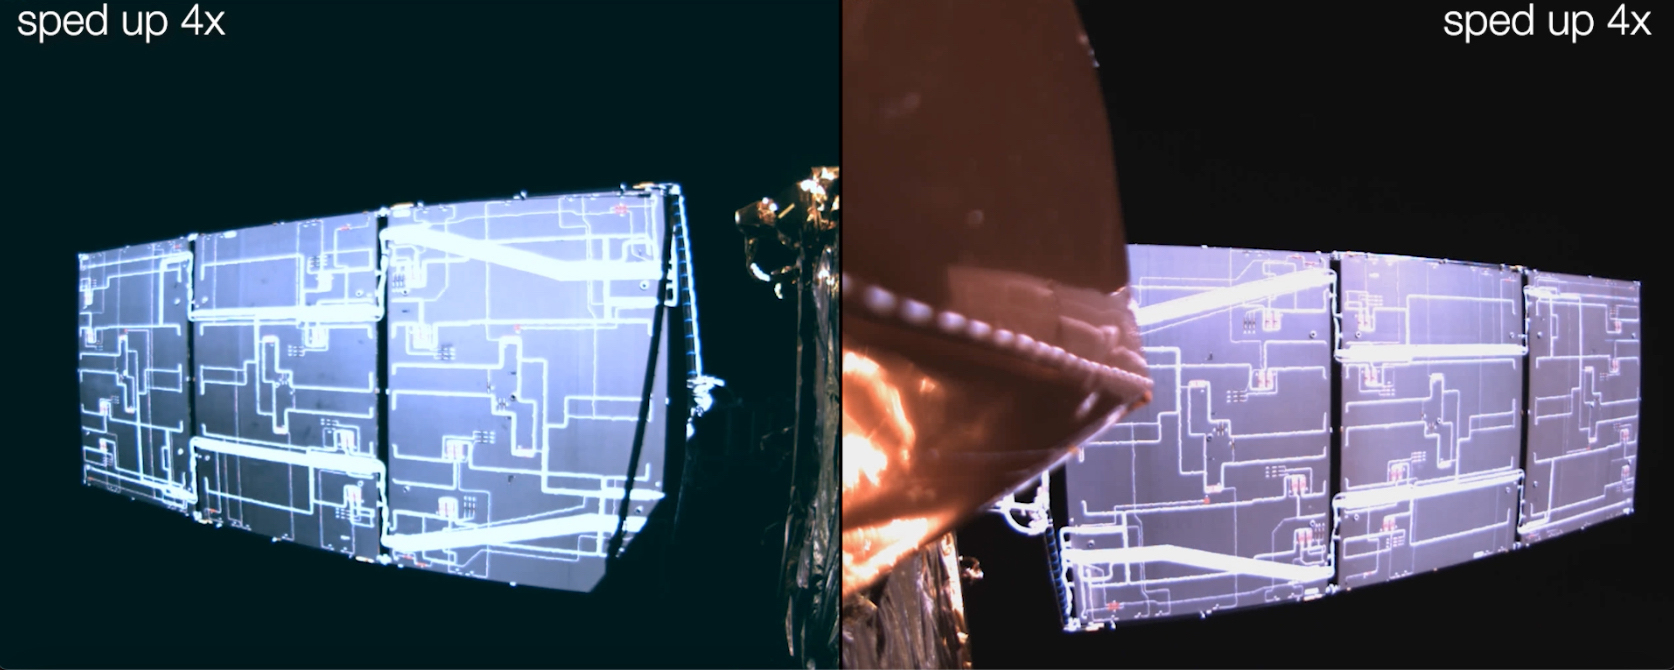

Deployment of SWOT’s Solar Arrays

This video is a series of images showing the deployment of the solar arrays that power the international Surface Water and Ocean Topography satellite (SWOT). The mission captured the roughly 10-minute process with two of the four commercial cameras aboard the satellite (the same type used to capture NASA’s Perseverance rover landing on Mars). The satellite launched Dec. 16, 2022, at 3:46 a.m. PST from Vandenberg Space Force Base in California, and the arrays started their deployment at 5:01 a.m. PST.

SWOT’s two solar arrays measure 48.8 feet (14.9 meters) from end to end, with a total surface area of 335 square feet (31 square meters). Extending from opposite sides of the spacecraft bus, the arrays remain pointed at the Sun via small motors. They provide 8 kilowatts of power to the satellite, which has a 1.5-kilowatt total power demand.

SWOT will survey the height of water in Earth’s lakes, rivers, reservoirs, and the ocean. The satellite will cover the planet’s surface at least once every 21 days and has a prime mission of three years. It was jointly developed by NASA and France’s Centre National d’Études Spatiales (CNES), with contributions from the Canadian Space Agency (CSA) and the UK Space Agency.

NASA’s Jet Propulsion Laboratory, which is managed for the agency by Caltech in Pasadena, California, leads the U.S. component of the project. For the flight system payload, NASA is providing the Ka-band Radar Interferometer (KaRIn) instrument, a GPS science receiver, a laser retroreflector, a two-beam microwave radiometer, and NASA instrument operations. CNES is providing the Doppler Orbitography and Radioposition Integrated by Satellite (DORIS) system, the dual frequency Poseidon altimeter (developed by Thales Alenia Space), the KaRIn radio-frequency subsystem (together with Thales Alenia Space and with support from the UK Space Agency), the satellite platform, and ground control segment. CSA is providing the KaRIn high-power transmitter assembly. NASA is providing the launch vehicle and associated launch services.

Credit: NASA/JPL-Caltech/CNES